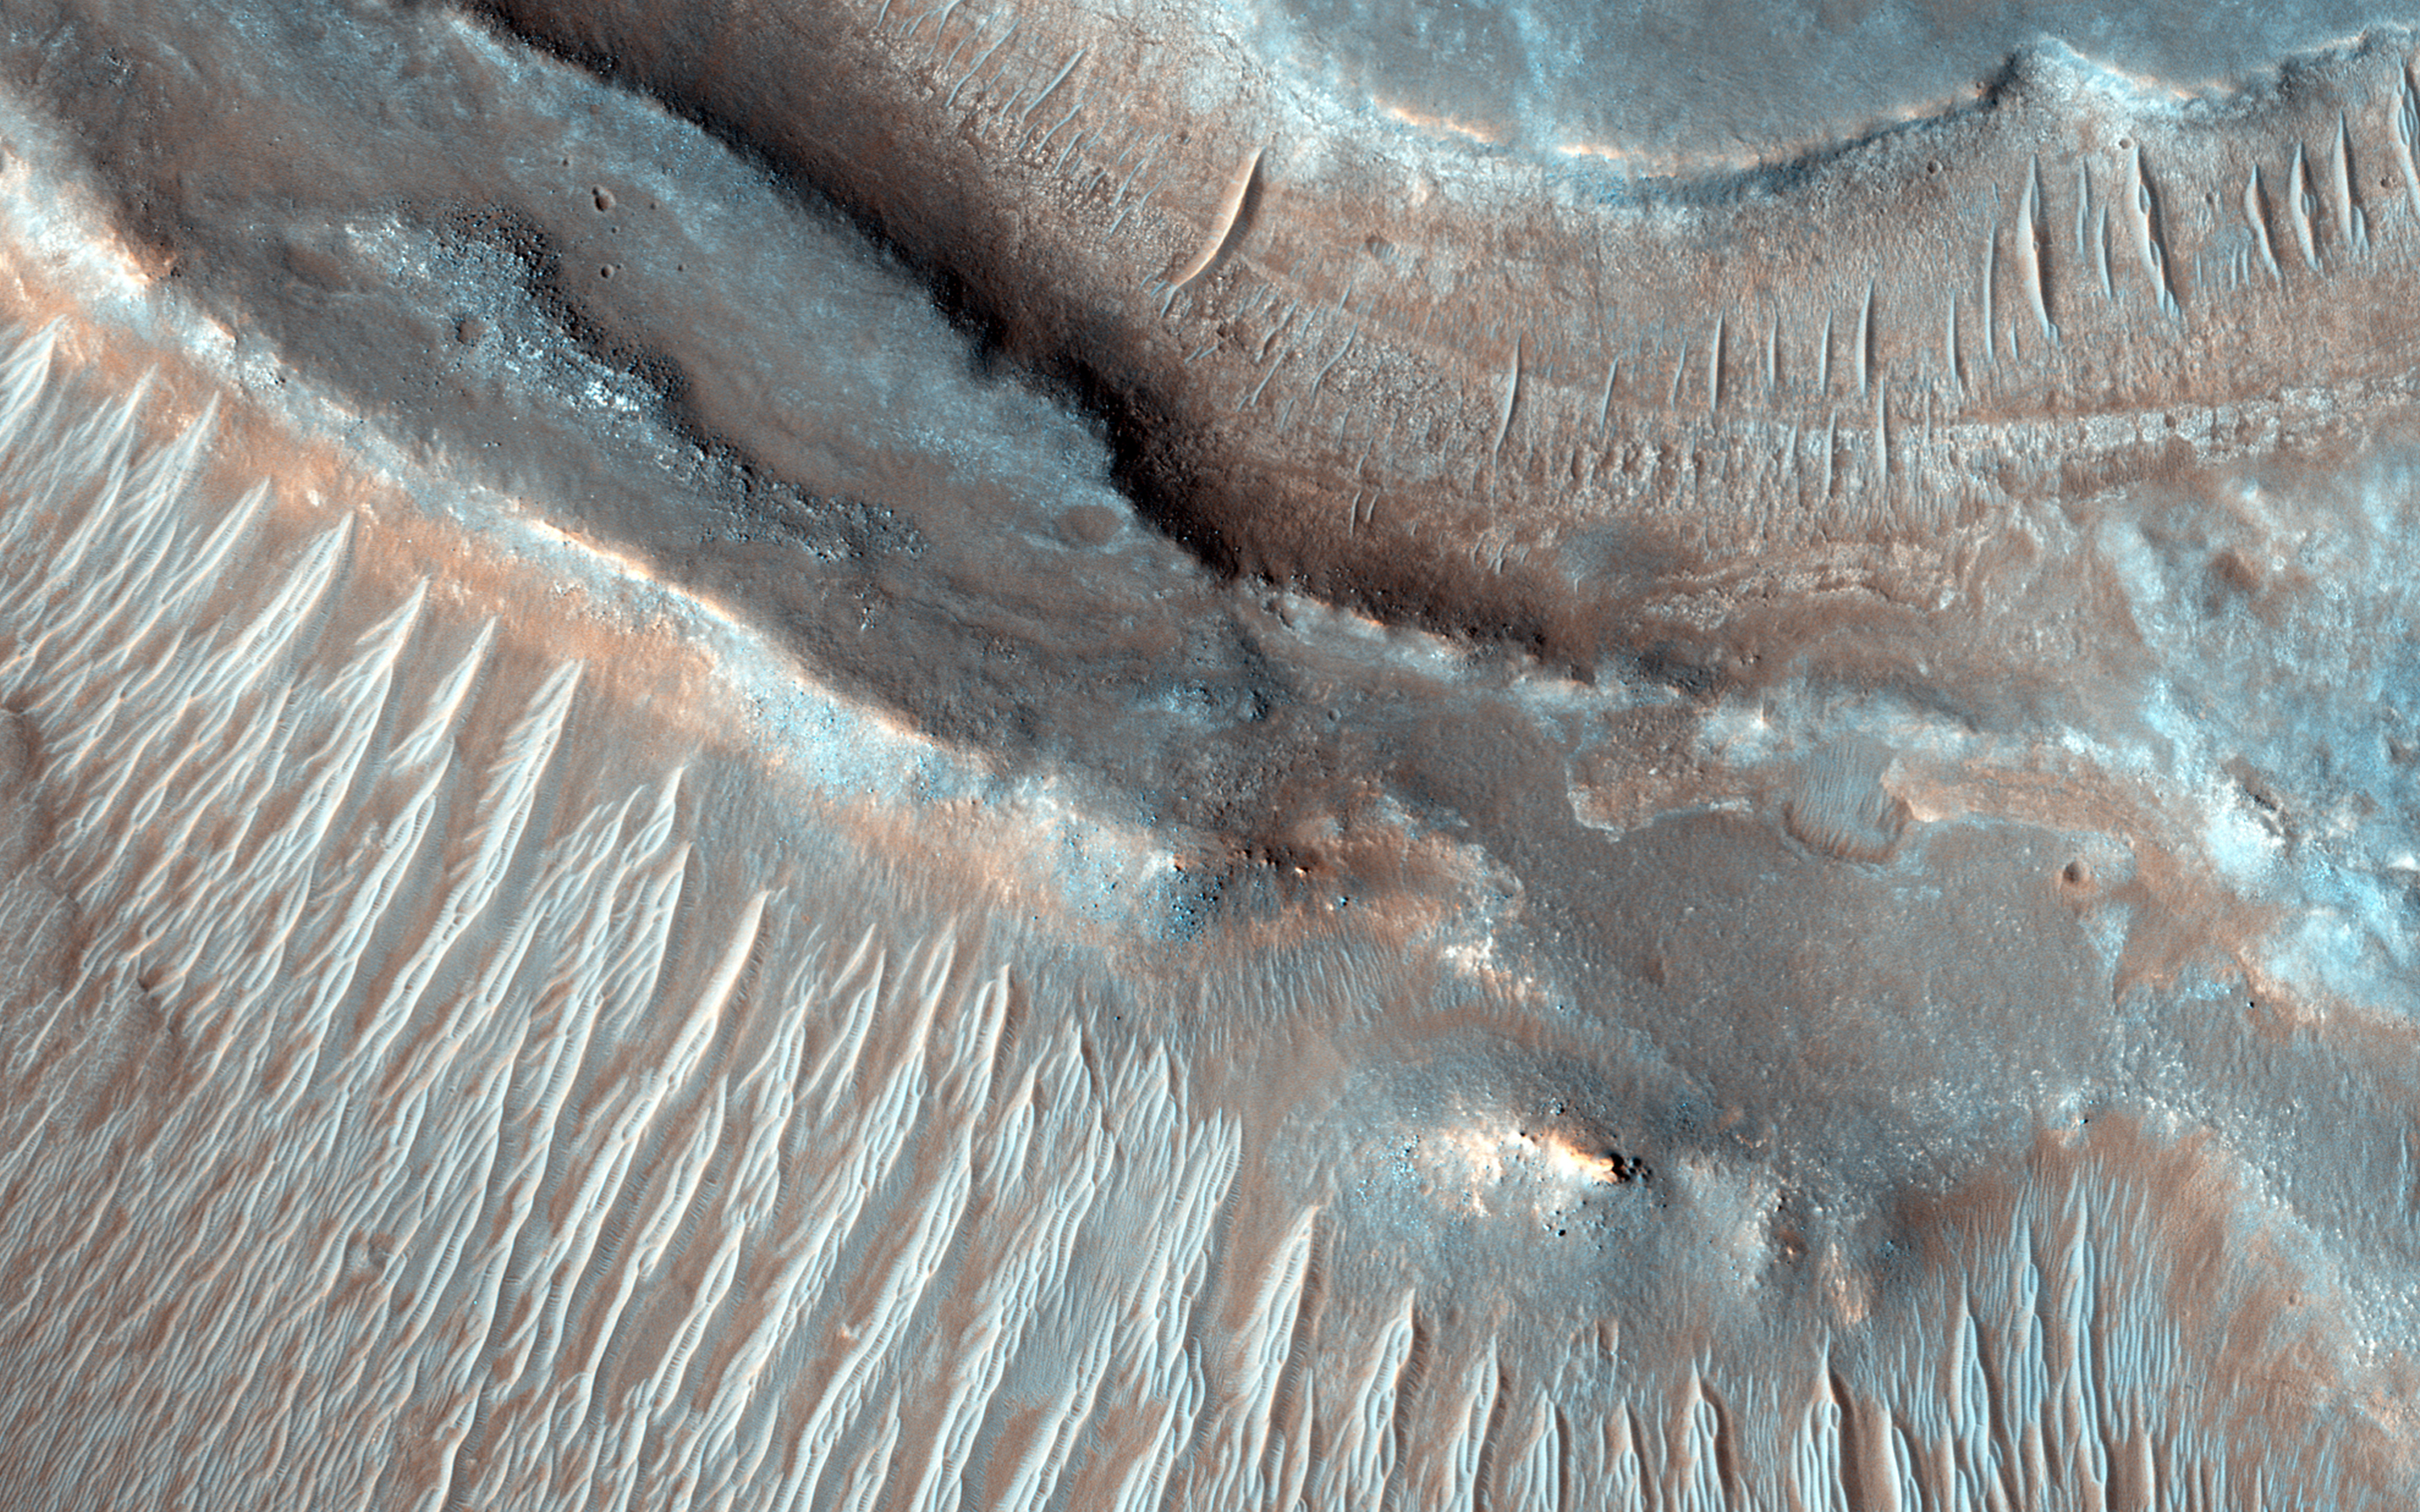

Braided TARs in Syrtis Major

Transverse aeolian ridges (TARs) are commonly found throughout the Martian tropics, including rocky regions such as Syrtis Major that are largely devoid of dust.

These bright wind-blown ripples most often occur in simple sets of ridges with regular size and spacing. Typical TARs stand a few meters tall and have a wavelength (that is to say, separation) of 30 to 60 meters. HiRISE has not detected any changes among the TARs today, suggesting that they are inactive.

In this scene, we see TARs with a highly unusual morphology. Instead of single ridges, we see sets of small ridges that are separated by about 50 meters. The smaller ripples are spaced only 5 to 8 meters apart. Between the smaller ripples are even smaller striations that are perpendicular to the ridge crests with regular spacings of less than 2 meters.

This image raises a number of puzzling questions. Why are the ripples organized into two distinct wavelengths? Did the different wavelengths result from different processes or from different conditions? When did these wavelength-specific conditions or processes take place? Did they occur together, or did they alternate, or did one take place after the other? Were the processes depositional or erosional, or both?

The complexity of Martian TARs makes us think twice about any single explanation for their origin.

HiRISE is one of six instruments on NASA’s Mars Reconnaissance Orbiter. The University of Arizona, Tucson, operates HiRISE, which was built by Ball Aerospace & Technologies Corp., Boulder, Colorado. NASA’s Jet Propulsion Laboratory, a division of the California Institute of Technology in Pasadena, manages the Mars Reconnaissance Orbiter Project for NASA’s Science Mission Directorate, Washington.

Credit: NASA/JPL-Caltech/University of Arizona